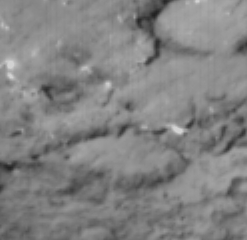

Face-to-Face With a Comet

This image shows comet Tempel 1 sixty seconds before it ran over NASA’s Deep Impact probe at 10:52 p.m. Pacific time, July 3 (1:52 a.m. Eastern time, July 4). The picture was taken by the probe’s impactor targeting sensor.

Credit: NASA/JPL-Caltech/UMD